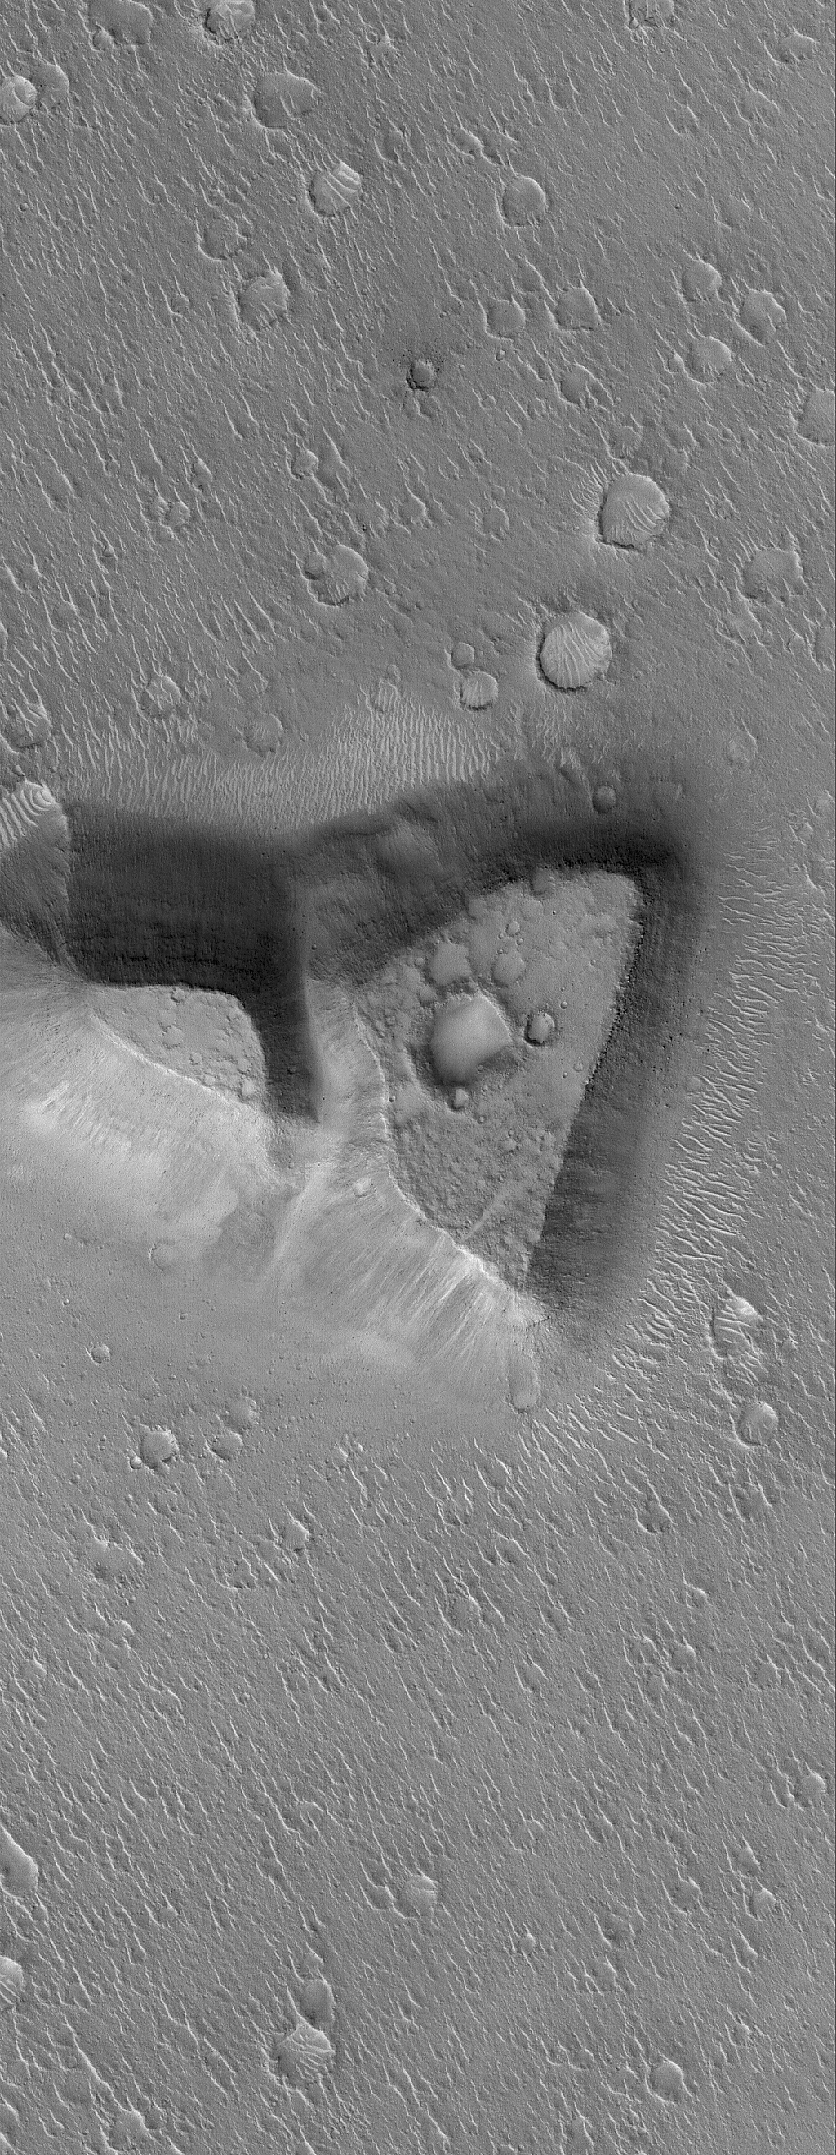

Northeast Isidis

7 December 2005
This Mars Global Surveyor (MGS) Mars Orbiter Camera (MOC) image shows a mesa in northeastern Isidis Planitia. The mesa might be a remnant of terrain that once more extensively covered the region.

Location near: 20.3°N, 267.7°W
Image width: width: ~3 km (~1.9 mi)
Illumination from: lower left
Season: Northern Winter

Credit: NASA/JPL/Malin Space Science Systems